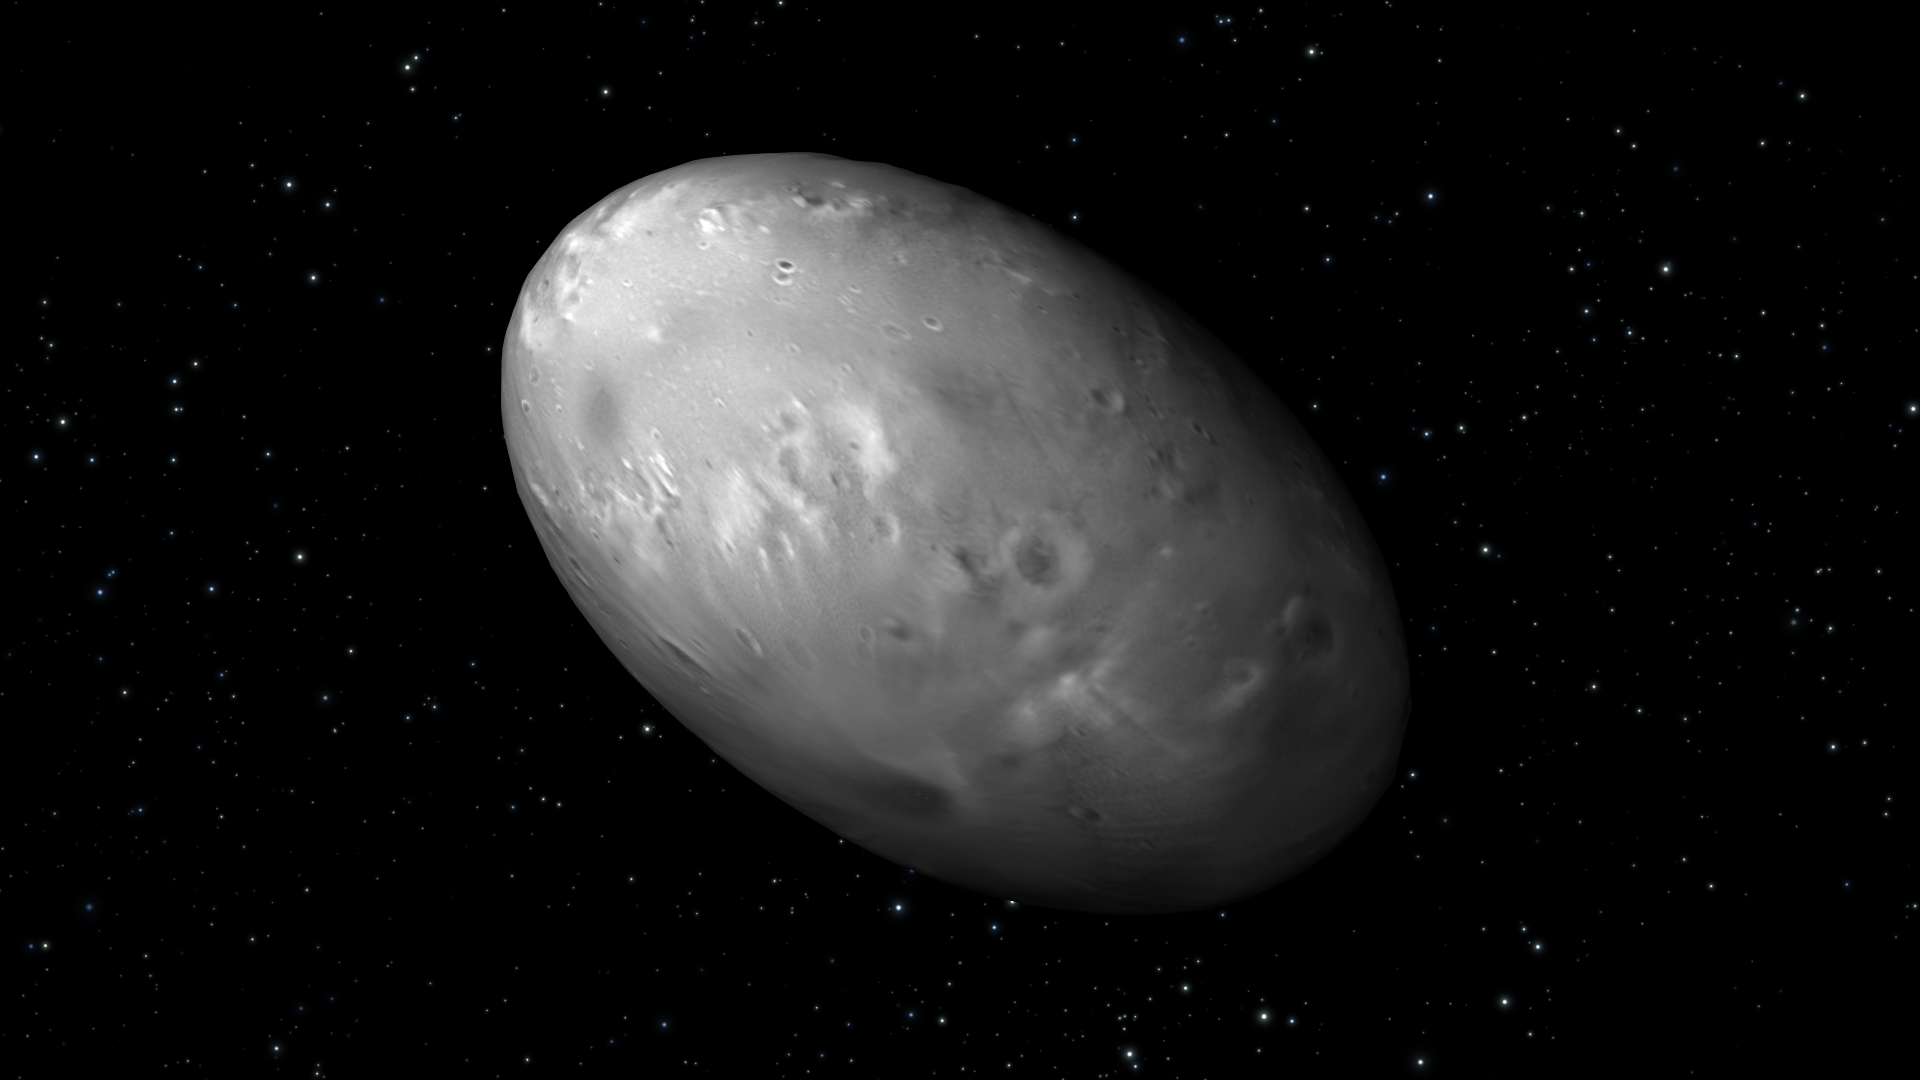

Artist’s View of Nix Rotation, Frame 5

Object Name: Nix

Credit: NASA, ESA, M. Showalter (SETI Institute), and G. Bacon (STScI)